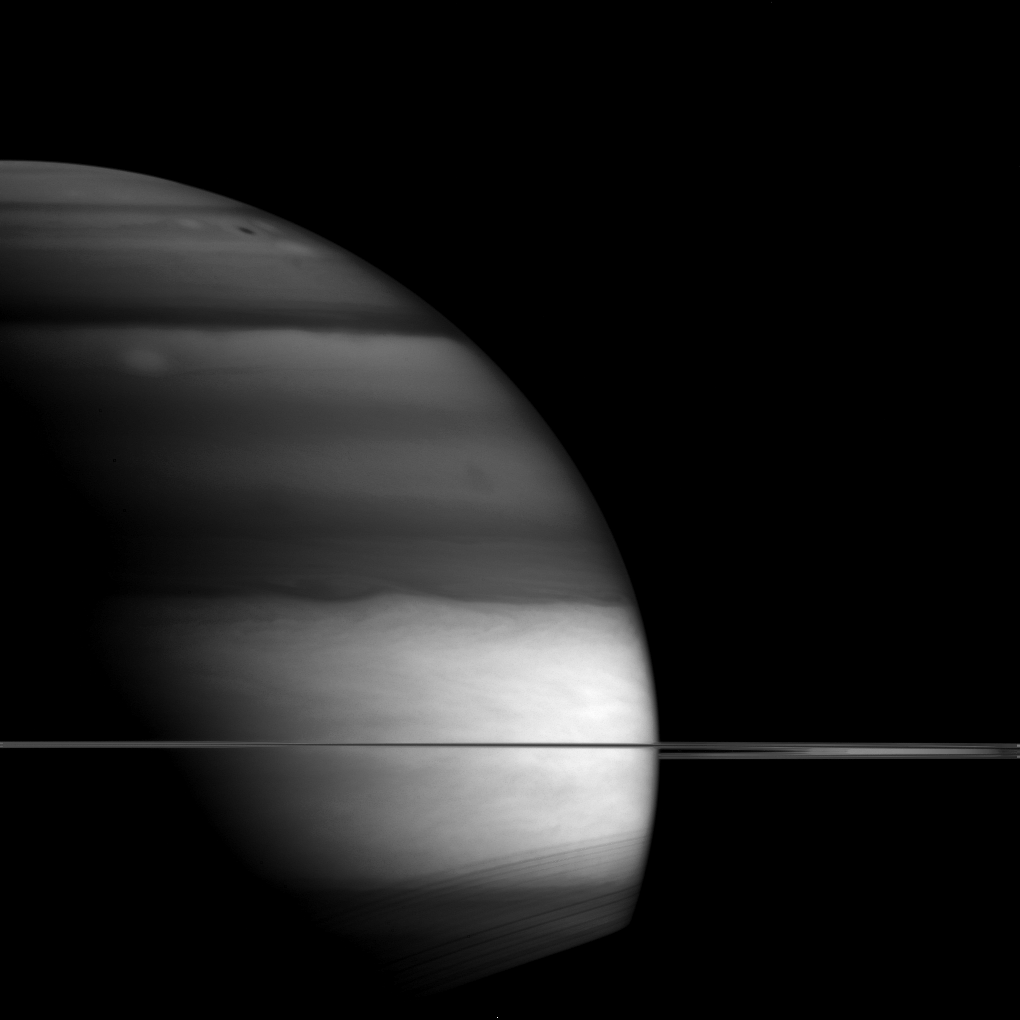

Darkness Descending

Saturn’s unusual appearance in this picture is a result of the planet being imaged via an infrared filter.

Infrared images can help scientists determine the location of clouds in the planet’s atmosphere. In this image, Cassini’s wide-angle camera used a filter which is especially sensitive to infrared wavelengths that are absorbed by methane. Methane is not a major component of Saturn’s atmosphere, but enough of it is present to make a difference in how much light is reflected by different clouds. The darker areas reveal clouds that are lower in the atmosphere, therefore under more methane. Bright areas on Saturn are higher altitude clouds. Scientists think that these lower-altitude clouds are in regions where “air” is descending while the higher-altitude clouds are in regions where air is rising. Thus, images like this one can help us map the vertical air movements on Saturn.

This view looks toward the unilluminated side of the rings from less than one degree from the ring plane. The image was taken with the Cassini spacecraft wide-angle camera on May 25, 2015 using a spectral filter which preferentially admits wavelengths of near-infrared light centered at 890 nanometers.

The view was acquired at a distance of approximately 930,000 miles (1.5 million kilometers) from Saturn and at a Sun-Saturn-spacecraft, or phase, angle of 99 degrees. Image scale is 55 miles (89 kilometers) per pixel.

The Cassini mission is a cooperative project of NASA, ESA (the European Space Agency) and the Italian Space Agency. The Jet Propulsion Laboratory, a division of the California Institute of Technology in Pasadena, manages the mission for NASA’s Science Mission Directorate, Washington. The Cassini orbiter and its two onboard cameras were designed, developed and assembled at JPL. The imaging operations center is based at the Space Science Institute in Boulder, Colorado.

Credit: NASA/JPL-Caltech/Space Science Institute